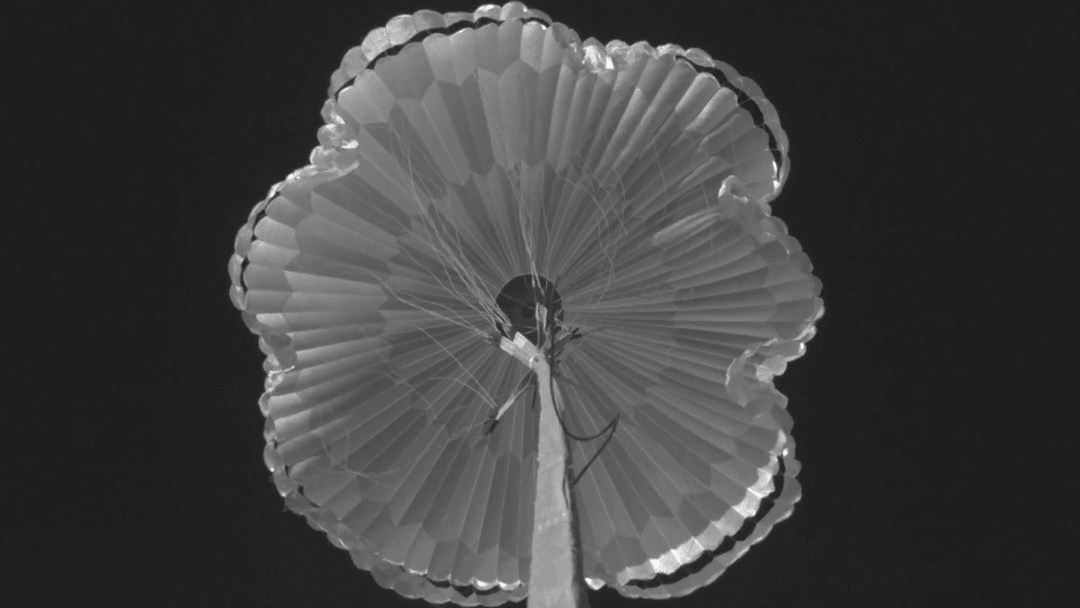

Parachute for Perseverance

This animated GIF shows a successful test of the parachute that will be used to land NASA’s Perseverance rover on Mars. The images were taken on Sept. 7, 2018, during the third and final flight of the Advanced Supersonic Parachute Inflation Research Experiment (ASPIRE) project.

Credit: NASA/JPL-Caltech